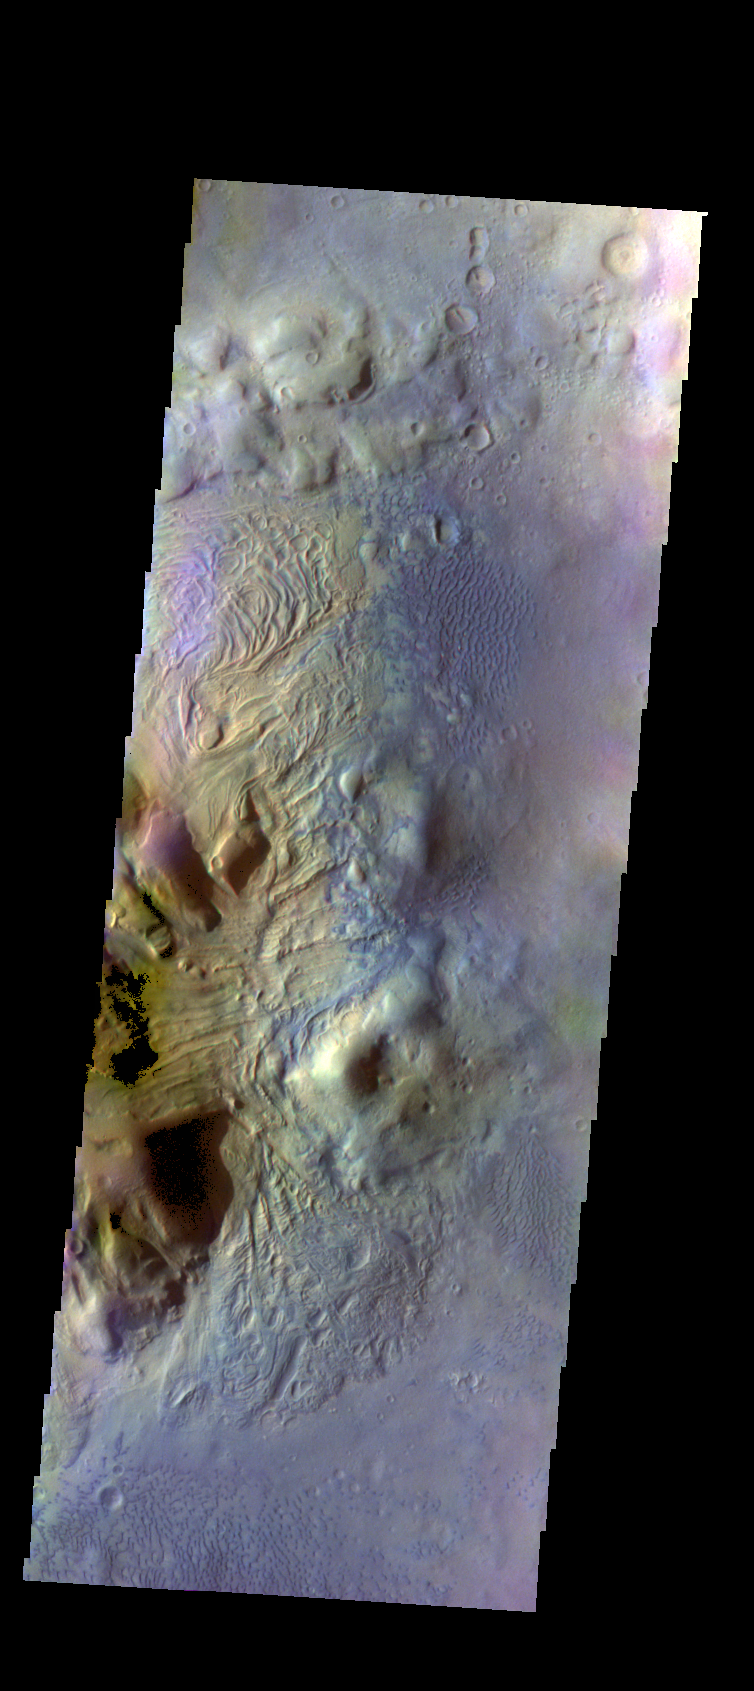

Investigating Mars: Moreux Crater

This image of Moreux Crater shows the eastern side of the central peak, as well as the nearby sand dunes. In this false color image sand dunes are “blue”. Smaller patches of blue are located on the central peak materials and indicate where surface winds have moved fine materials on/off the peak deposits. The pitted and curvilinear morphology of the central peak deposits have been interpreted to have formed by glacial activity. Moreux Crater is located in northern Arabia Terra and has a diameter of 138 kilometers.

The THEMIS VIS camera contains 5 filters. The data from different filters can be combined in multiple ways to create a false color image. These false color images may reveal subtle variations of the surface not easily identified in a single band image.

The Odyssey spacecraft has spent over 15 years in orbit around Mars, circling the planet more than 69000 times. It holds the record for longest working spacecraft at Mars. THEMIS, the IR/VIS camera system, has collected data for the entire mission and provides images covering all seasons and lighting conditions. Over the years many features of interest have received repeated imaging, building up a suite of images covering the entire feature. From the deepest chasma to the tallest volcano, individual dunes inside craters and dune fields that encircle the north pole, channels carved by water and lava, and a variety of other feature, THEMIS has imaged them all. For the next several months the image of the day will focus on the Tharsis volcanoes, the various chasmata of Valles Marineris, and the major dunes fields. We hope you enjoy these images!

Credit: NASA/JPL-Caltech/ASU